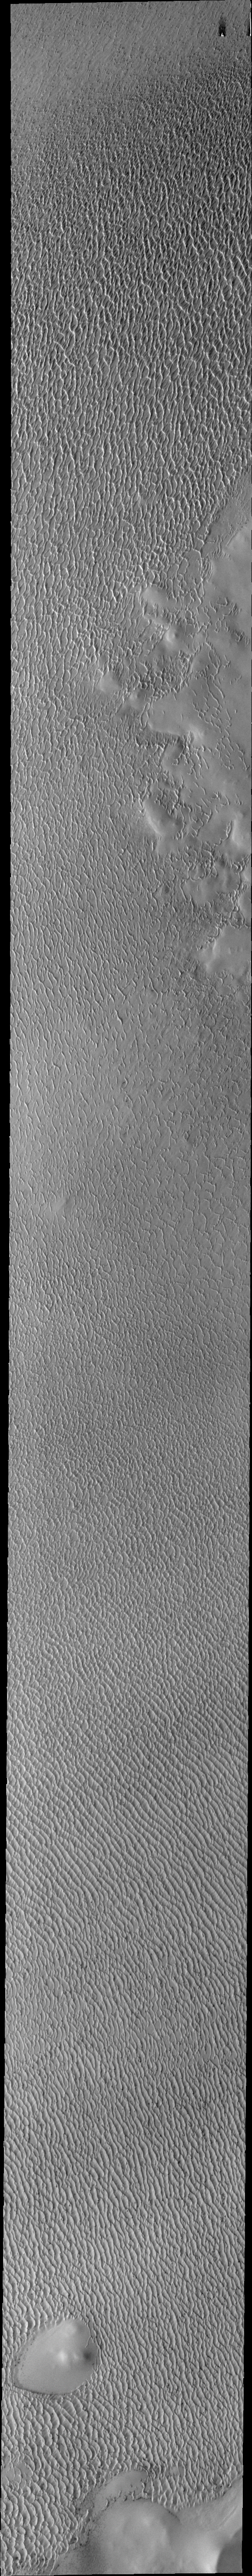

Investigating Mars: Olympia Undae

This VIS image of Olympia Undae was collected during north polar spring. The crests of the dunes and other surfaces are light colored, indicative of a frost covering. At the top right of the image is a region of smooth surfaces. This is the ejecta from Jojutla Crater. The ejecta is a higher elevation than the rest of the surface, and dunes are “climbing” or “skirting” the ejecta regions. The density of dunes and the alignments of the dune crests varies with location, controlled by the amount of available sand and the predominant winds over time, and, in this case, the presence of different surface elevations. As the season changes into summertime, the dune crests will lose the frost and reveal the darker sand beneath. This loss of frost is just starting to be visible at the bottom of the image.

Olympia Undae is a vast dune field in the north polar region of Mars. It consists of a broad sand sea or erg that partly rings the north polar cap from about 120° to 240°E longitude and 78° to 83°N latitude. The dune field covers an area of approximately 470,000 km2 (bigger than California, smaller than Texas). Olympia Undae is the largest continuous dune field on Mars. Olympia Undae is not the only dune field near the north polar cap, several other smaller fields exist in the same latitude, but in other ranges of longitude, e.g. Abolos and Siton Undae. Barchan and transverse dune forms are the most common. In regions with limited available sand individual barchan dunes will form, the surface beneath and between the dunes is visible. In regions with large sand supplies, the sand sheet covers the underlying surface, and dune forms are found modifying the surface of the sand sheet. In this case transverse dunes are more common. Barchan dunes “point” down wind, transverse dunes are more linear and form parallel to the wind direction. The “square” shaped transverse dunes in Olympia Undae are due to two prevailing wind directions.

The Odyssey spacecraft has spent over 15 years in orbit around Mars, circling the planet more than 71,000 times. It holds the record for longest working spacecraft at Mars. THEMIS, the IR/VIS camera system, has collected data for the entire mission and provides images covering all seasons and lighting conditions. Over the years many features of interest have received repeated imaging, building up a suite of images covering the entire feature. From the deepest chasma to the tallest volcano, individual dunes inside craters and dune fields that encircle the north pole, channels carved by water and lava, and a variety of other feature, THEMIS has imaged them all. For the next several months the image of the day will focus on the Tharsis volcanoes, the various chasmata of Valles Marineris, and the major dunes fields. We hope you enjoy these images!

Credit: NASA/JPL-Caltech/ASU